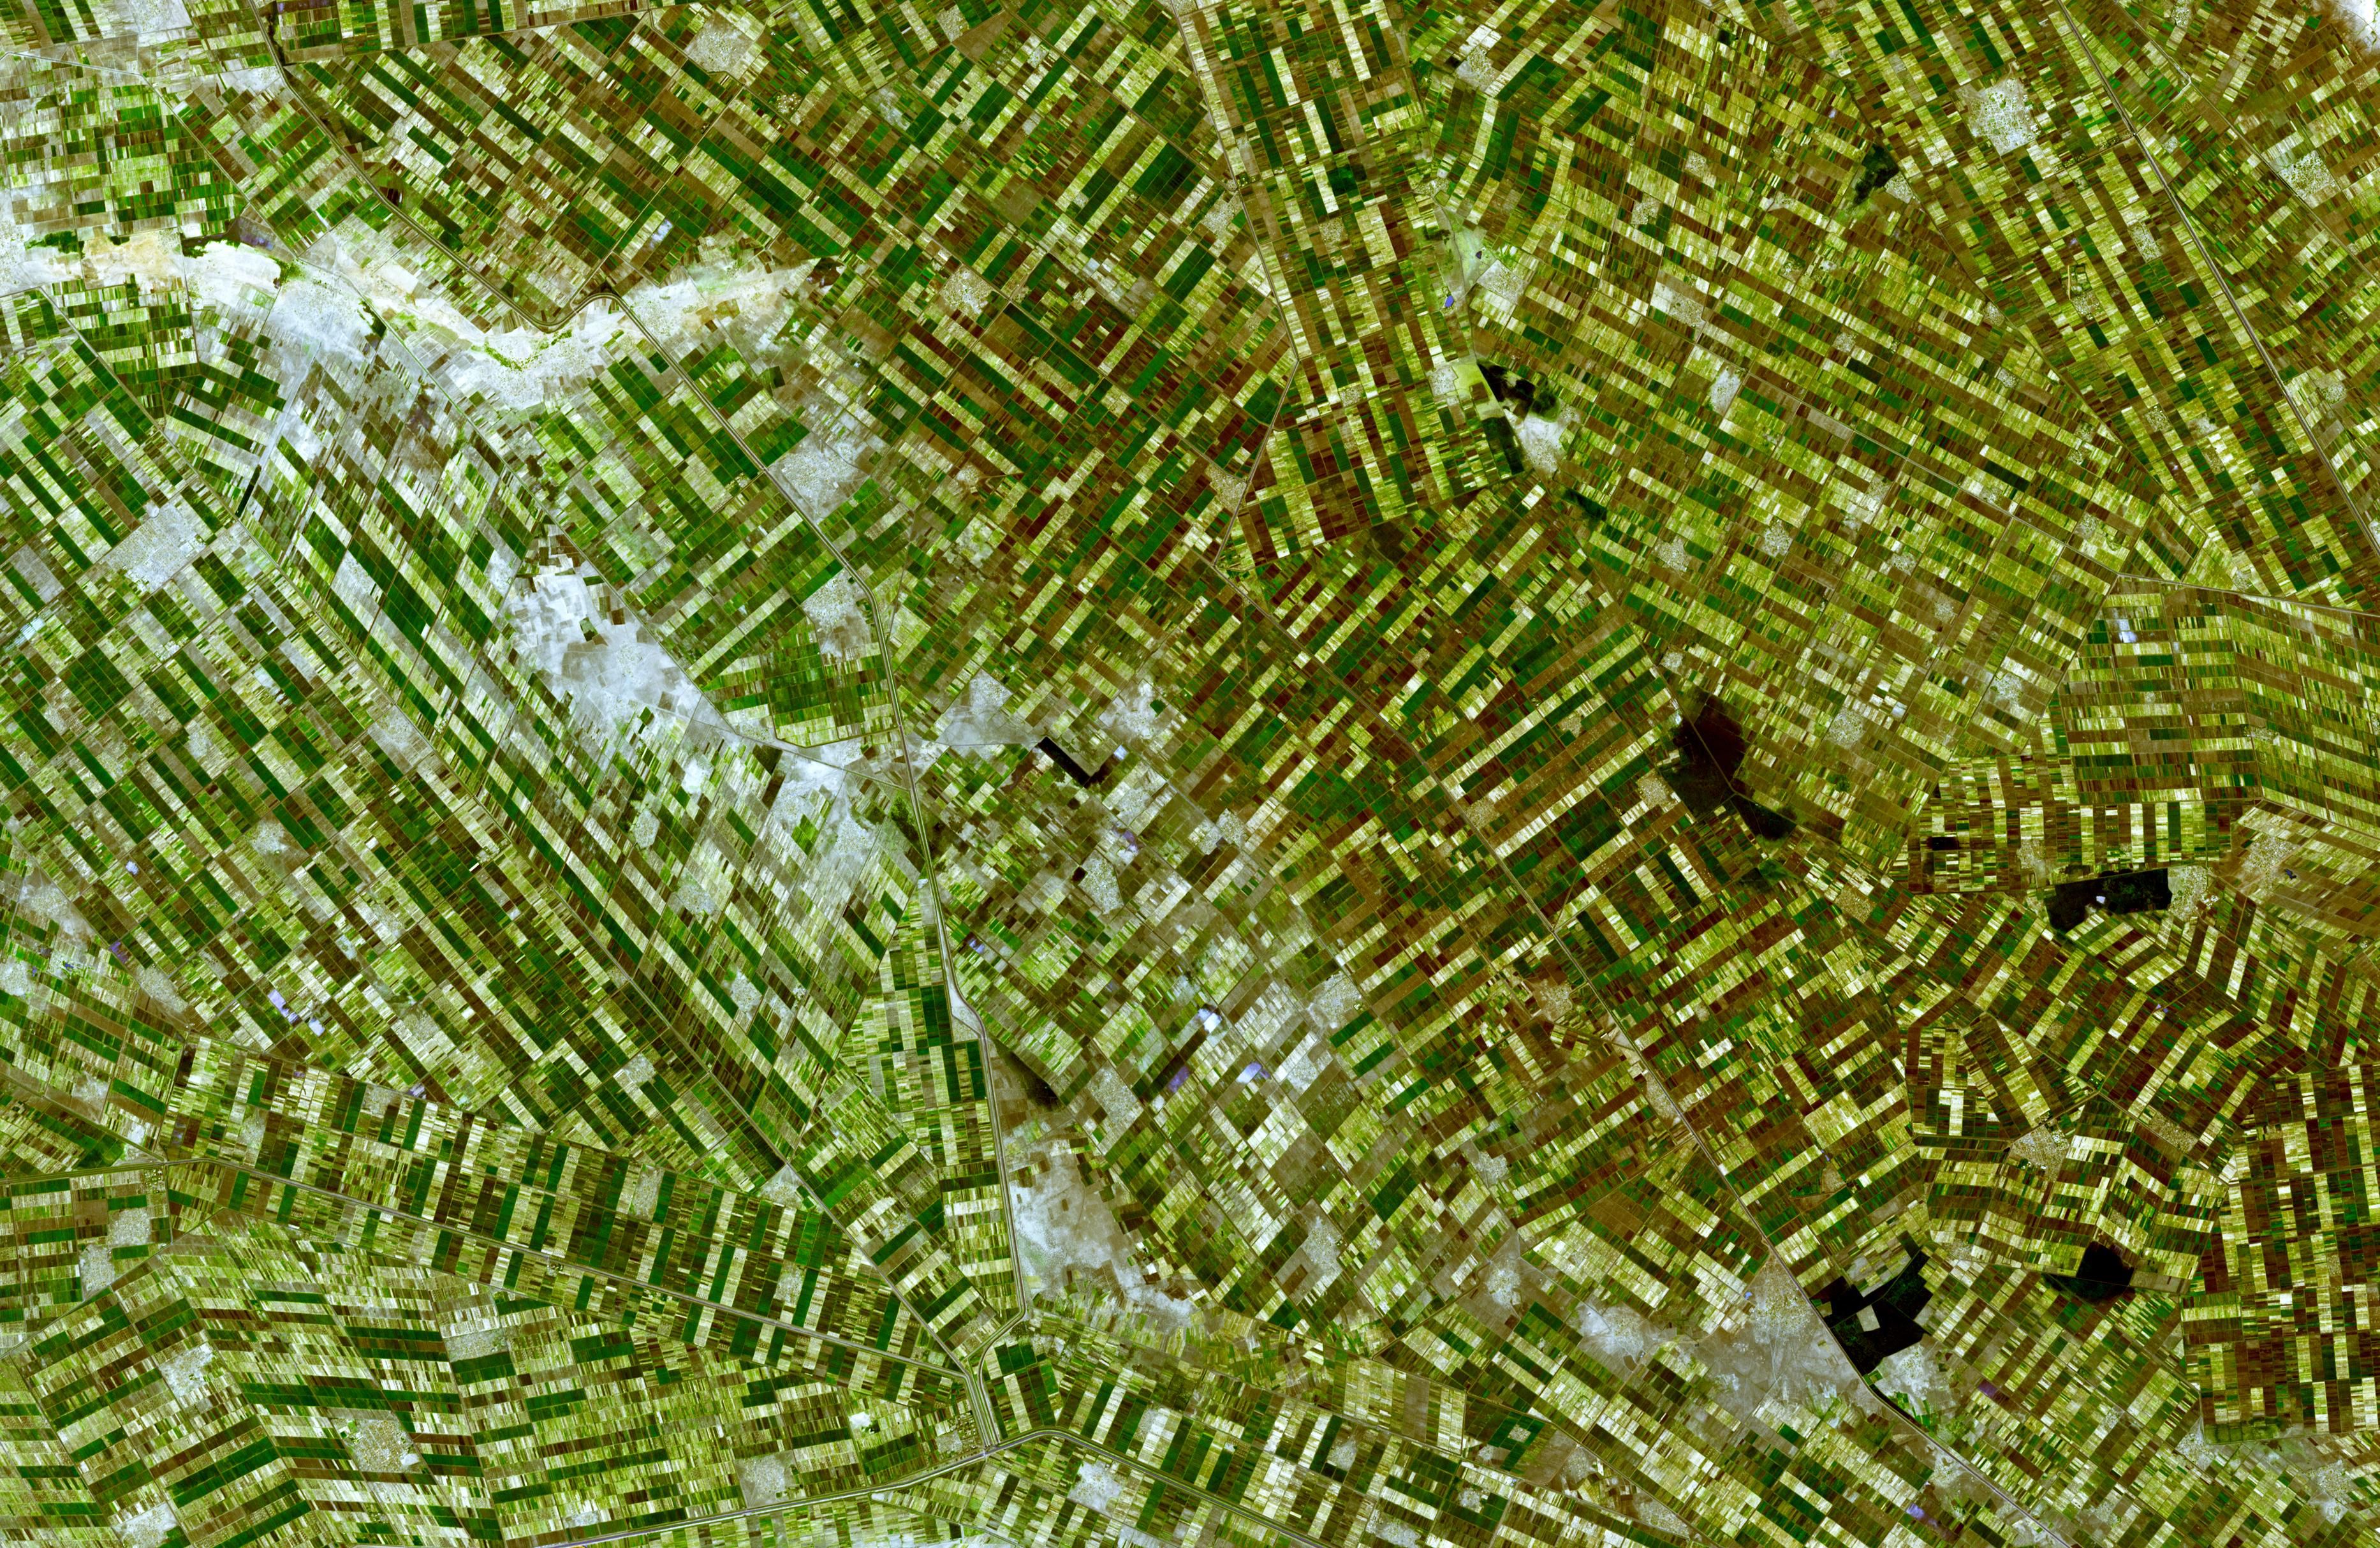

Al Jazirah, Sudan

Al Jazirah (also Gezira) is one of the 26 states of Sudan. The state lies between the Blue Nile and the White Nile in the east-central region of the country. It is a well populated area suitable for agriculture. The area was at the southern end of Nubia and little is known about its ancient history and only limited archaeological work has been conducted in this area. The region has benefited from the Gezira Scheme, a program to foster cotton farming begun in 1925. At that time the Sennar Dam and numerous irrigation canals were built. Al Jazirah became the Sudan’s major agricultural region with more than 2.5 million acres (10,000 km) under cultivation. The initial development project was semi-private, but the government nationalized it in 1950. Cotton production increased in the 1970s but by the 1990s increased wheat production has supplanted a third of the land formerly seeded with cotton.

The image was acquired December 25, 2006, covers an area of 56 x 36.4 km, and is located near 14.5 degrees north latitude, 33.1 degrees east longitude.

The U.S. science team is located at NASA’s Jet Propulsion Laboratory, Pasadena, Calif. The Terra mission is part of NASA’s Science Mission Directorate.

Credit: NASA/GSFC/METI/ERSDAC/JAROS, and U.S./Japan ASTER Science Team